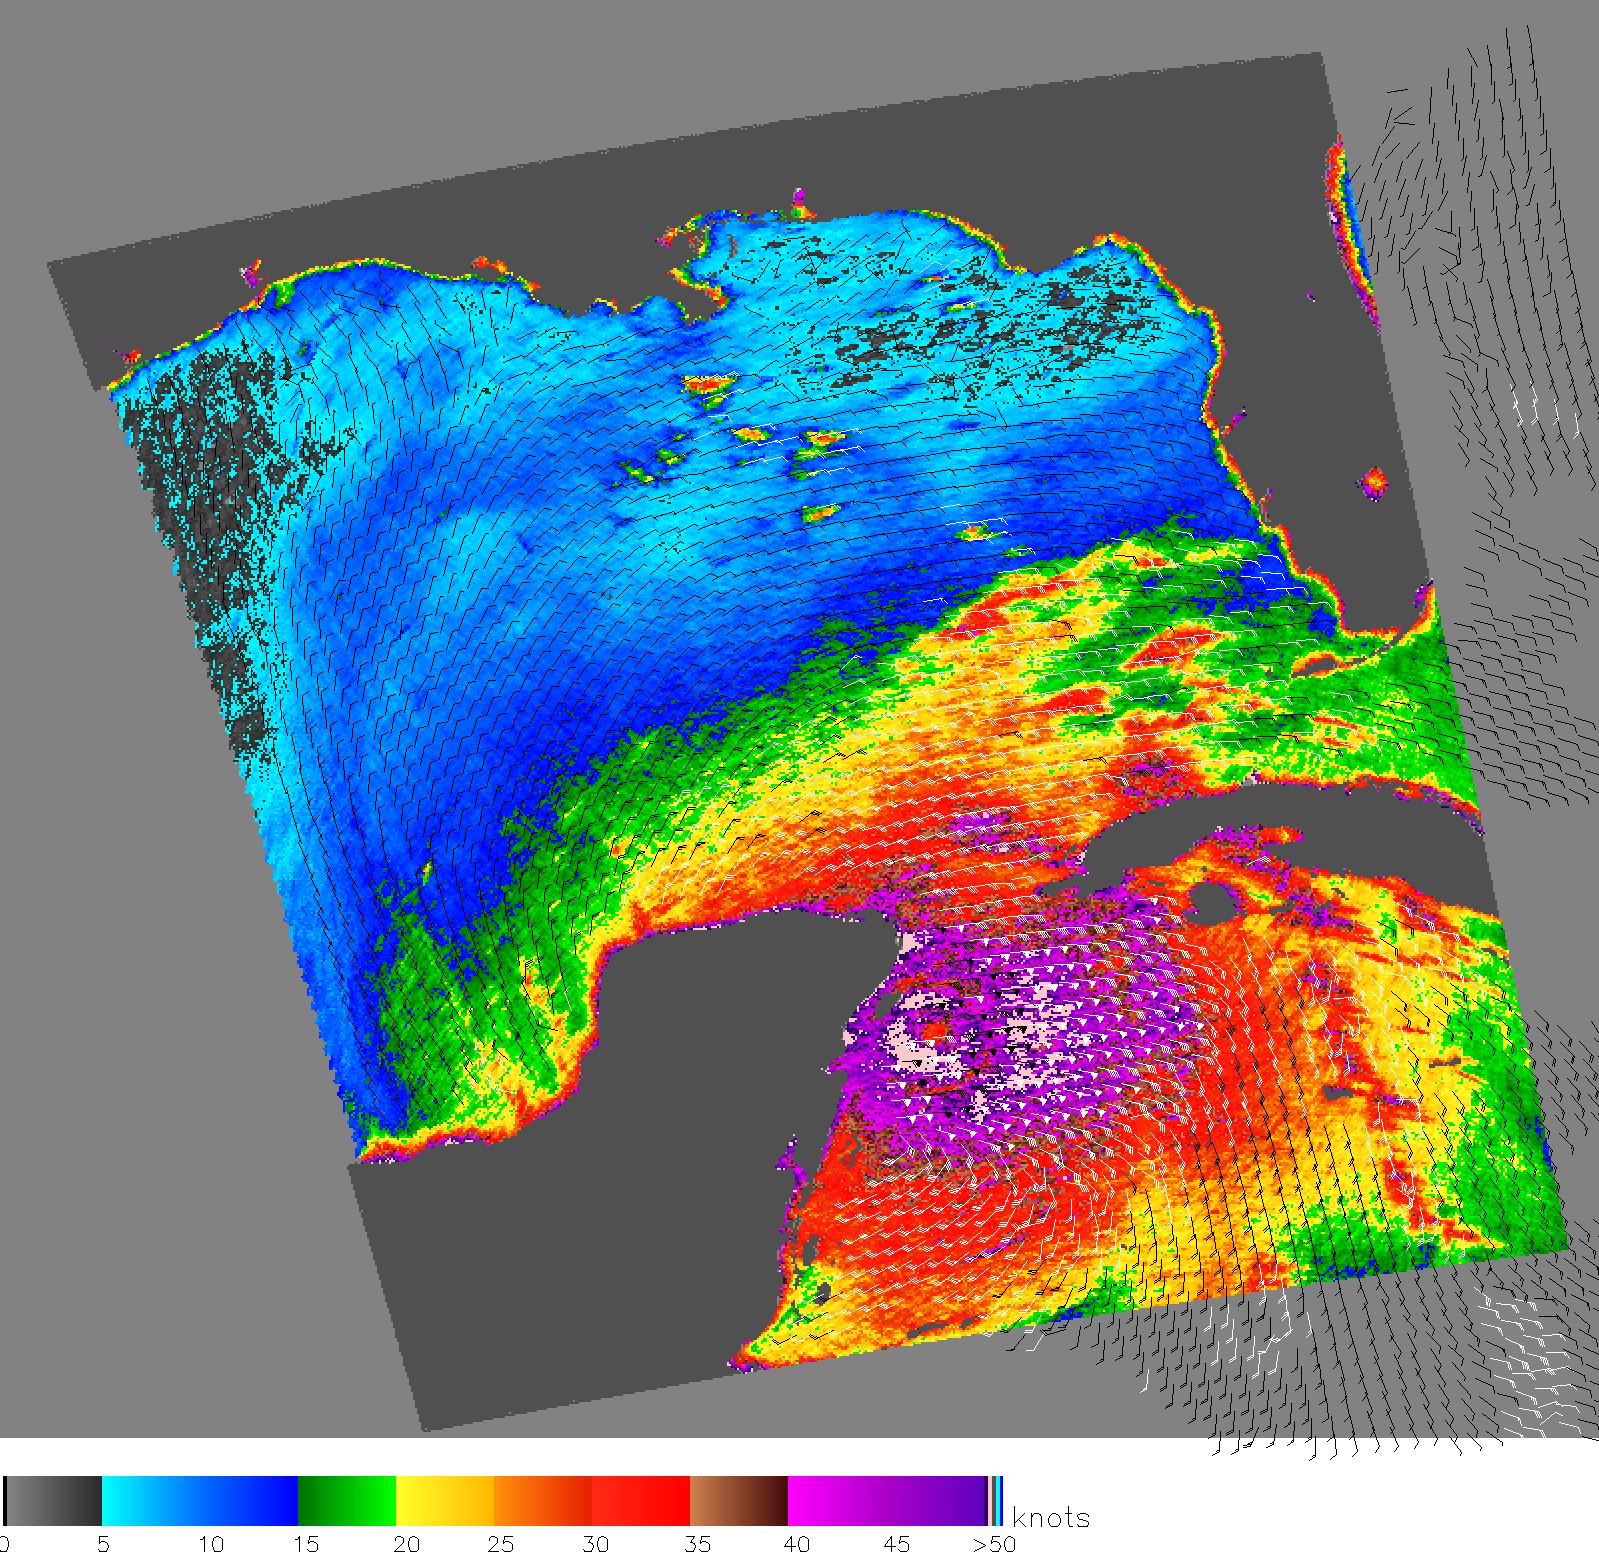

Wilma’s Winds Whip Mexico’s Yucatan

The eye of Hurricane Wilma, a menacing Category 4 storm, approaches the northeastern tip of Mexico’s Yucatan Peninsula in this October 21 image from NASA’s QuikScat satellite, depicting relative wind speeds and direction. The storm is projected to make landfall in south Florida on Monday.

Ground measurements of the wind strength of Hurricane Wilma show sustained winds somewhat higher than those shown by QuikScat observations. This is because the power of the storm makes accurate measurements difficult. The scatterometer sends pulses of microwave energy through the atmosphere to the ocean surface, and measures the energy that bounces back from the wind-roughened surface. The energy of the microwave pulses changes depending on wind speed and direction, giving scientists a way to monitor wind around the world.

Tropical cyclones (the generic term for hurricanes and typhoons), however, are difficult to measure. To relate the radar energy return to actual wind speed, scientists compare measurements taken from buoys and other ground stations to data the satellite acquired at the same time and place. Because the high wind speeds generated by cyclones are rare, scientists do not have corresponding ground information to know how to translate data from the satellite for wind speeds above 50 knots (about 93 km/hr or 58 mph). Also, the unusually heavy rain found in a cyclone distorts the microwave pulses in a number of ways, making a conversion to accurate wind speed difficult. Instead, the scatterometer provides a nice picture of the relative wind speeds within the storm and shows wind direction.

For more information about the storm, please visit the National Hurricane Center.

QuikScat Background
NASA’s Quick Scatterometer (QuikScat) spacecraft was launched from Vandenberg Air Force Base, California on June 19, 1999. QuikScat carriesthe SeaWinds scatterometer, a specialized microwave radar that measures near-surface wind speed and direction under all weather and cloud conditions over the Earth’s oceans. More information about the QuikScat mission and observations is available at http://winds.jpl.nasa.gov. QuikScat is managed for NASA’s Science Mission Directorate, Washington, DC, by NASA’s Jet Propulsion Laboratory, Pasadena, CA. JPL also built the SeaWinds radar instrument and is providing ground science processing systems. NASA’s Goddard Space Flight Center, Greenbelt, MD, managed development of the satellite, designed and built by Ball Aerospace & Technologies Corp., Boulder, CO. The National Oceanic and Atmospheric Administration has contributed support to ground systems processing and related activities.

Credit: NASA/JPL/QuikScat Science Team